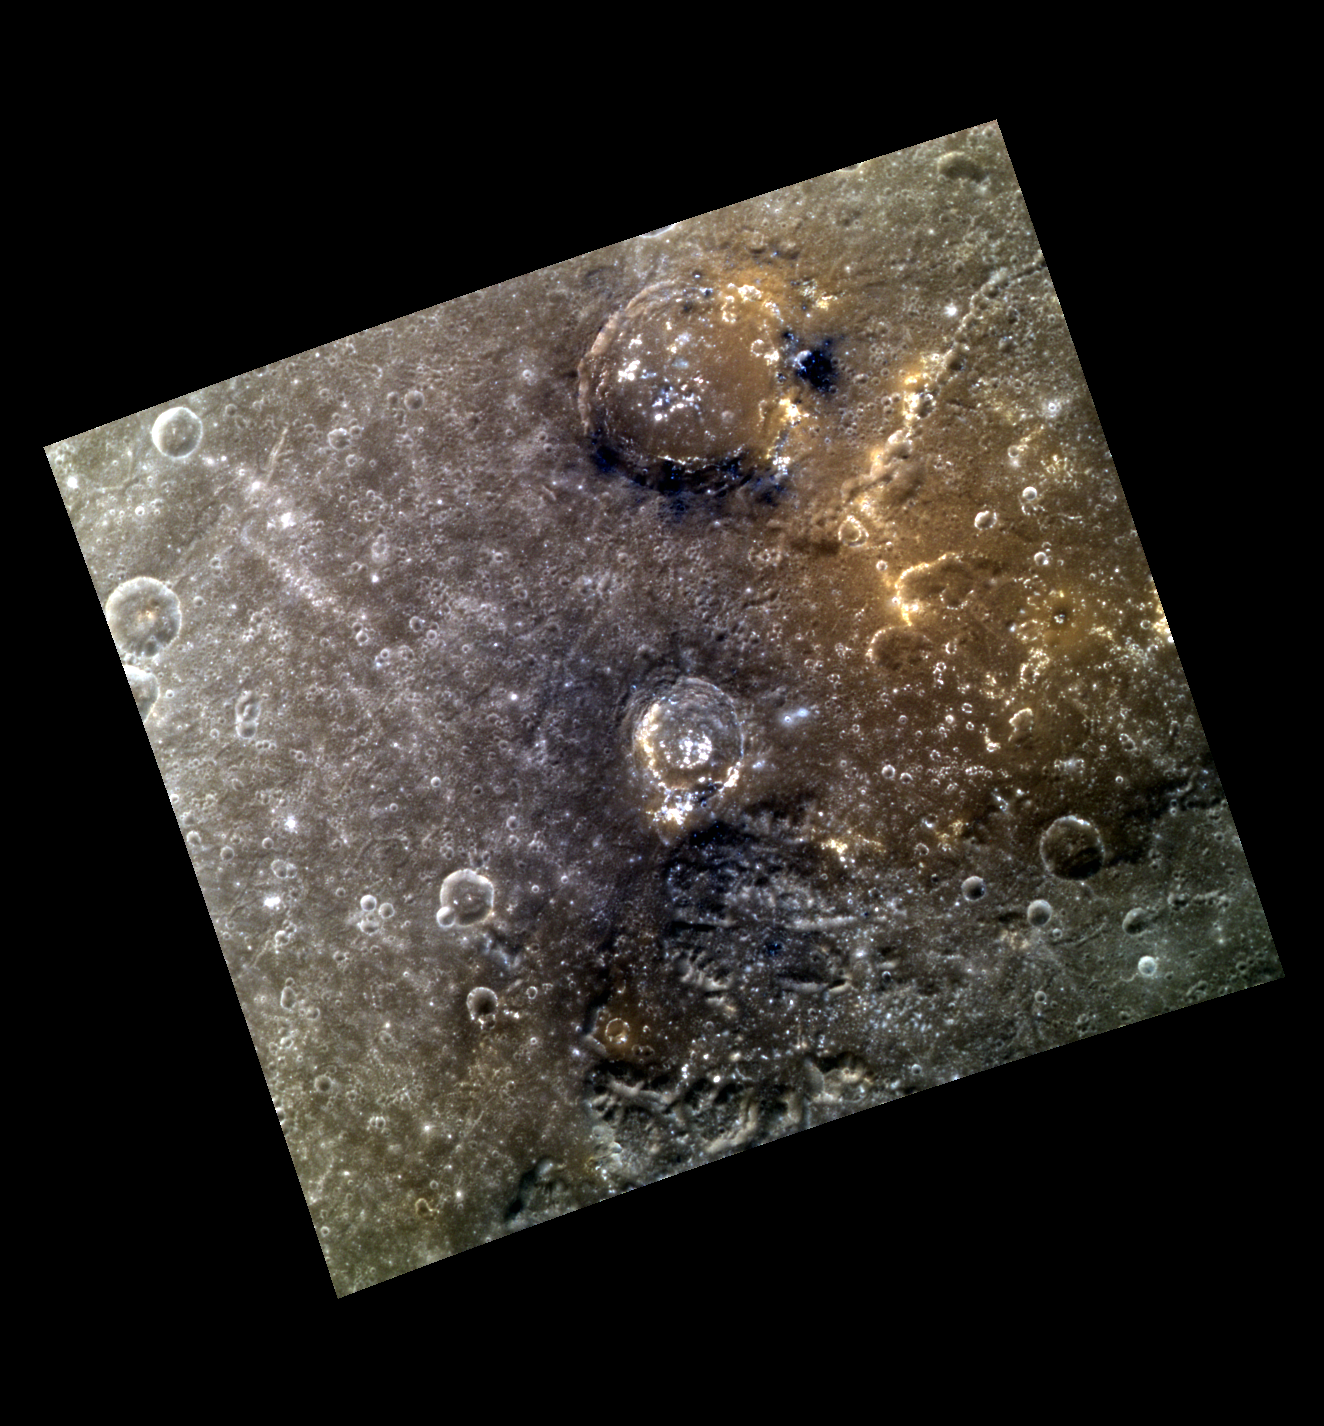

Burning Inside

Today’s image features several craters near the eastern edge of the Caloris basin. The larger craters have excavated low reflectance material, and both have hollows forming within their floors. Reddish deposits that exhibit a spectral signature similar to pyroclastics occur in the northeastern quadrant of this scene, suggesting that this region may have once been the site of explosive volcanism.

This image was acquired as a targeted high-resolution 11-color image set. Acquiring 11-color targets is a new campaign that began in March 2013 and that utilizes all of the WAC’s 11 narrow-band color filters. Because of the large data volume involved, only features of special scientific interest are targeted for imaging in all 11 colors.

Date acquired: October 24, 2013
Image Mission Elapsed Time (MET): 24470528, 24960452, 24470516
Image ID: 5033545, 5068359, 5033542
Instrument: Wide Angle Camera (WAC) of the Mercury Dual Imaging System (MDIS)
WAC filters: 9, 7, 6 (996, 748, 433 nanometers) in red, green, and blue
Center Latitude: 23.72°
Center Longitude: 179.1° E
Resolution: 260 meters/pixel
Scale: The larger crater near the top of the image is approximately 54 km (33.5 mi.) in diameter.
Incidence Angle: 24.8°
Emission Angle: 8.4°
Phase Angle: 33.2°

The MESSENGER spacecraft is the first ever to orbit the planet Mercury, and the spacecraft’s seven scientific instruments and radio science investigation are unraveling the history and evolution of the Solar System’s innermost planet. MESSENGER acquired over 150,000 images and extensive other data sets. MESSENGER is capable of continuing orbital operations until early 2015.

For information regarding the use of images, see the MESSENGER image use policy.

Credit: NASA/Johns Hopkins University Applied Physics Laboratory/Carnegie Institution of Washington